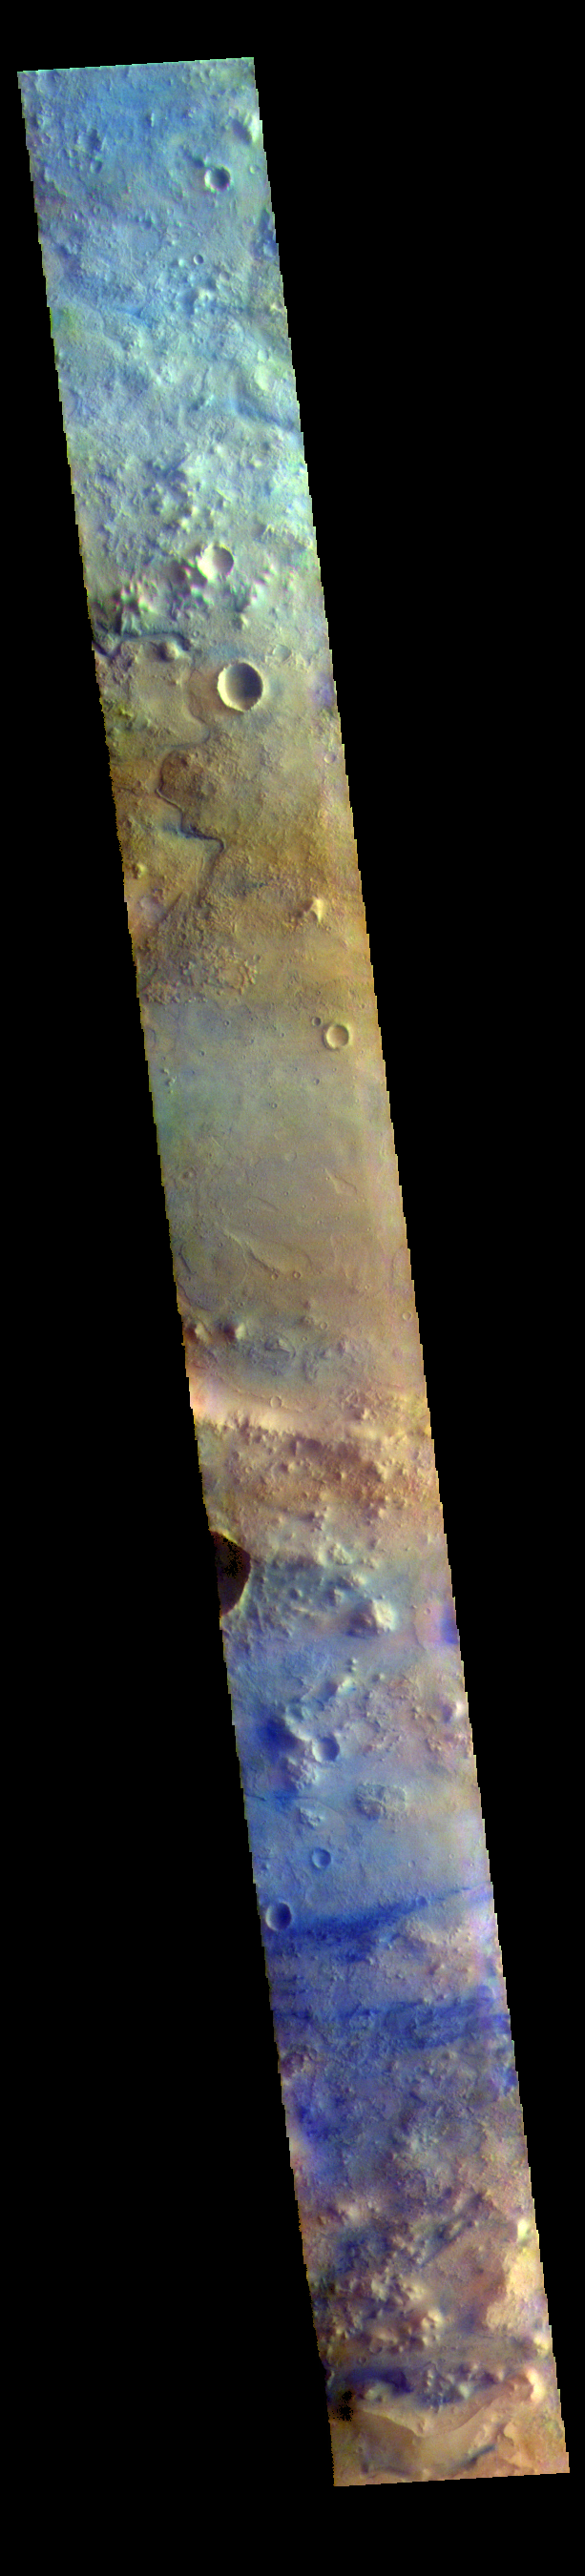

Terra Sabae – False Color

The THEMIS VIS camera contains 5 filters. The data from different filters can be combined in multiple ways to create a false color image. These false color images may reveal subtle variations of the surface not easily identified in a single band image. Today’s false color image shows part of Terra Sabaea. Dark blue in this filter combination is usually basalt sand.

The THEMIS VIS camera is capable of capturing color images of the Martian surface using five different color filters. In this mode of operation, the spatial resolution and coverage of the image must be reduced to accommodate the additional data volume produced from using multiple filters. To make a color image, three of the five filter images (each in grayscale) are selected. Each is contrast enhanced and then converted to a red, green, or blue intensity image. These three images are then combined to produce a full color, single image. Because the THEMIS color filters don’t span the full range of colors seen by the human eye, a color THEMIS image does not represent true color. Also, because each single-filter image is contrast enhanced before inclusion in the three-color image, the apparent color variation of the scene is exaggerated. Nevertheless, the color variation that does appear is representative of some change in color, however subtle, in the actual scene. Note that the long edges of THEMIS color images typically contain color artifacts that do not represent surface variation.

Credit: NASA/JPL-Caltech/ASU